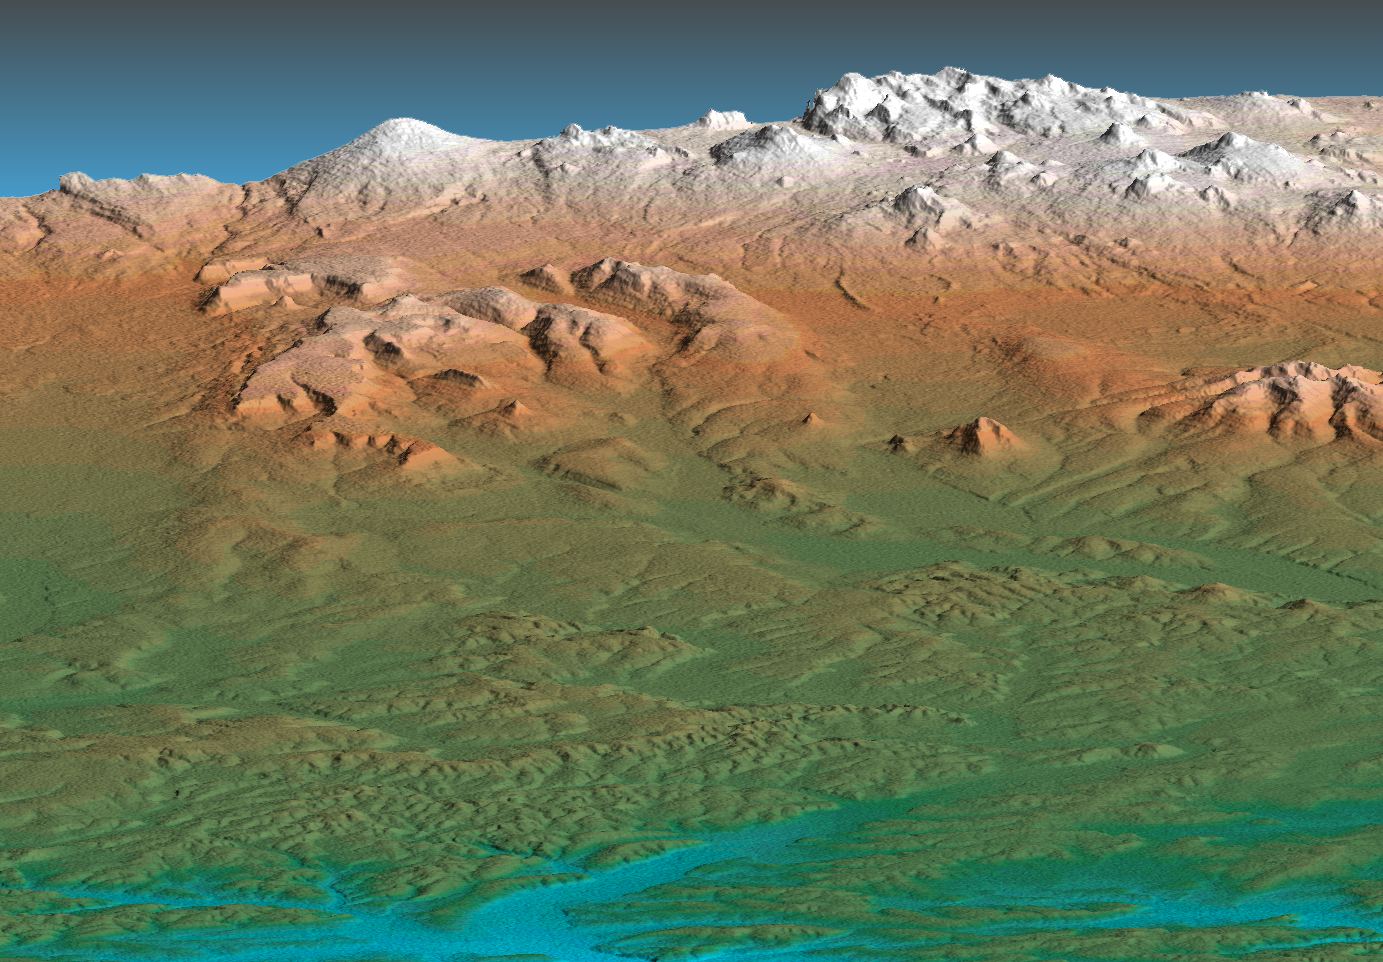

Perspective View, Kamchatka Peninsula, Russia

This perspective view shows the western side of the volcanically active Kamchatka Peninsula, Russia. The data are from the first C-band mapping swath of the Shuttle Radar Topography Mission (SRTM). In the foreground is the broad, flat floodplain of the Amanina River, shown in blue. In background of the image is the Sredinnyy Khrebet, the volcanic mountain range that makes up the “spine” of the peninsula. The cluster of hills in the upper right is a field of small dormant volcanoes. High resolution SRTM topographic data will be used by geologists to study how volcanoes form and understand the hazards posed by future eruptions.

This shaded relief perspective view was generated using topographic data from the Shuttle Radar Topography Mission. A computer-generated artificial light source illuminates the elevation data to produce a pattern of light and shadows. Slopes facing the light appear bright, while those facing away are shaded. On flatter surfaces, the pattern of light and shadows can reveal subtle features in the terrain. Colors show the elevation as measured by SRTM. Colors range from blue at the lowest elevations to white at the highest elevations. This image contains about 2300 meters (7500 feet) of total relief. To emphasize subtle differences in topography, the relief is exaggerated by a factor of 5.

The Shuttle Radar Topography Mission (SRTM), launched on February 11, 2000, uses the same radar instrument that comprised the Spaceborne Imaging Radar-C/X-Band Synthetic Aperture Radar (SIR-C/X-SAR) that flew twice on the Space Shuttle Endeavour in 1994. The mission is designed to collect three-dimensional measurements of the Earth’s surface. To collect the 3-D data, engineers added a 60-meter-long (200-foot) mast, an additional C-band imaging antenna and improved tracking and navigation devices. The mission is a cooperative project between the National Aeronautics and Space Administration (NASA), the National Imagery and Mapping Agency (NIMA) and the German (DLR) and Italian (ASI) space agencies. It is managed by NASA’s Jet Propulsion Laboratory, Pasadena, CA, for NASA’s Earth Science Enterprise, Washington, DC.

Size: 80 km (50 miles) x 100 km (62 miles)
Location: 57.5 deg. North lat., 158.8 deg. East lon.
Orientation: View toward the East
Original Data Resolution: 30 meters (99 feet)
Date Acquired: February 12, 2000

Credit: NASA/JPL/NIMA